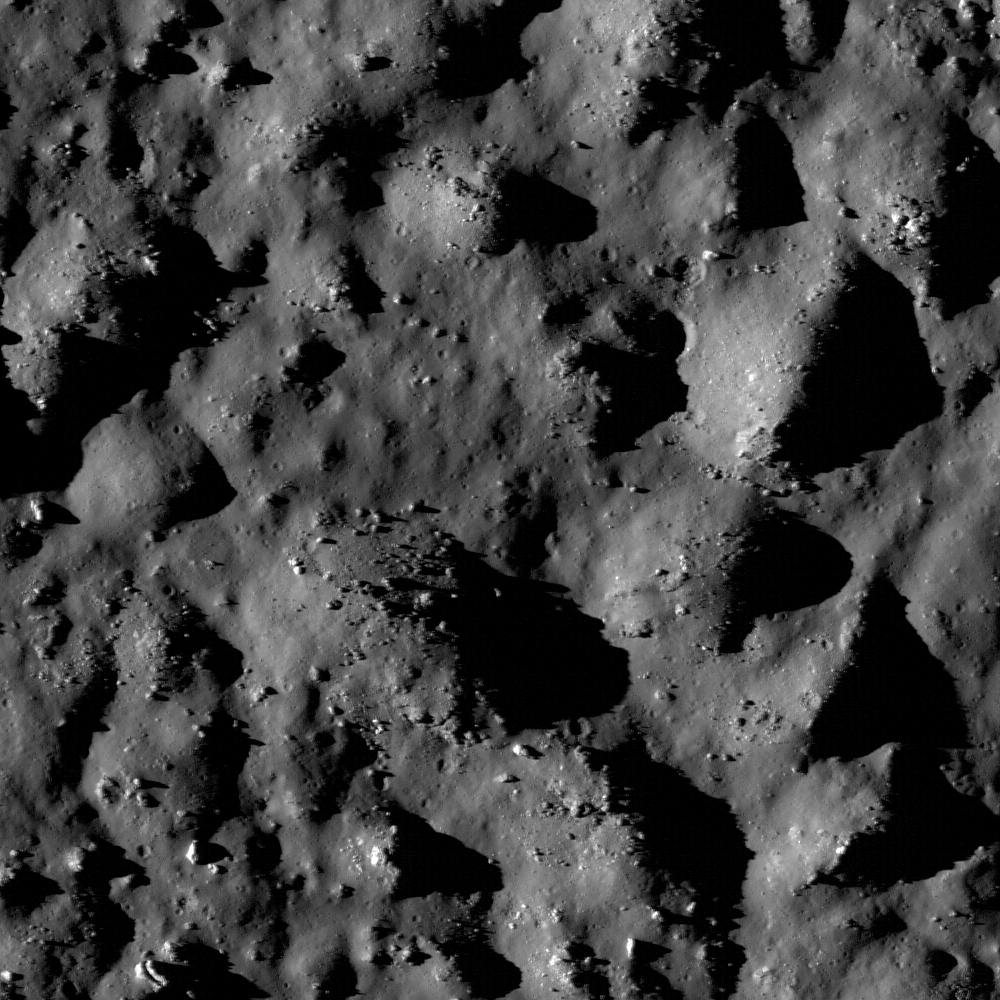

The Floor of Tycho Crater

NASA image release January 14, 2010 LROC WAC image of Tycho crater. To learn more about this image go to: www.nasa.gov/mission_pages/LRO/multimedia/lroimages/lroc-... NASA Goddard Space Flight Center contributes to NASA’s mission through four scientific endeavors: Earth Science, Heliophysics, Solar System Exploration, and Astrophysics. Goddard plays a leading role in NASA’s endeavors by providing compelling scientific knowledge to advance the Agency’s mission.

Credit: NASA/Goddard/Arizona State University